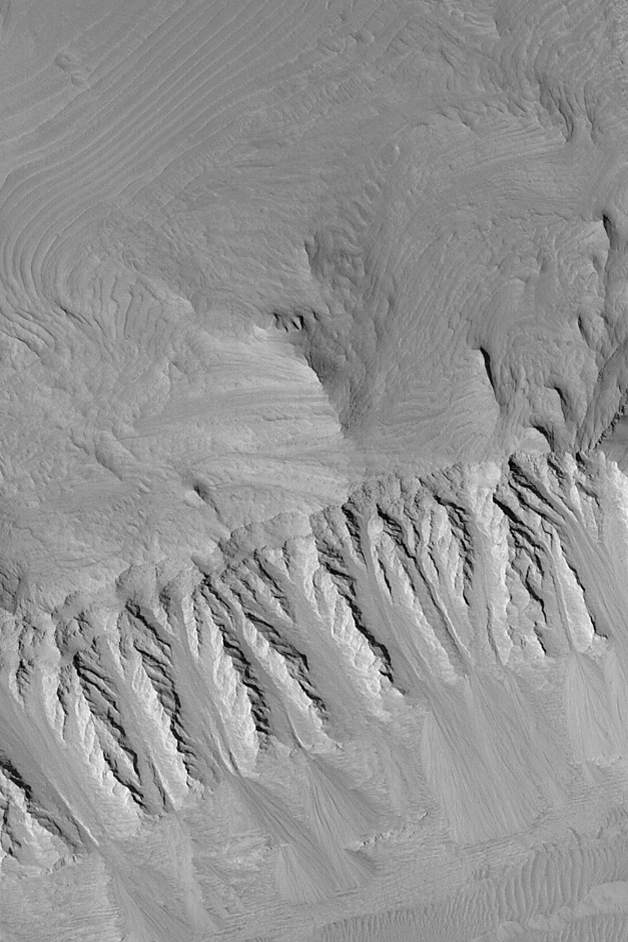

Layers in East Candor

MGS MOC Release No. MOC2-475, 6 September 2003

Eroded, layered sedimentary rock exposures are common in the chasms of the Valles Marineris system. This Mars Global Surveyor (MGS) Mars Orbiter Camera (MOC) image shows some of the layers in eastern Candor Chasma. Faulting has created the steep slope that runs left to right across the lower half of the image. About two-thirds of the way down this slope occurs a distinct change from a spur-and-gully slope morphology to a flatter topography overlain by piles of talus that have come down the slopes. This abrupt change might indicate the location of a fault. The picture is located near 7.2°S, 69.0°W and covers an area 3 km (1.9 mi) across. The scene is illuminated by sunlight from the left.

Credit: NASA/JPL/Malin Space Science Systems